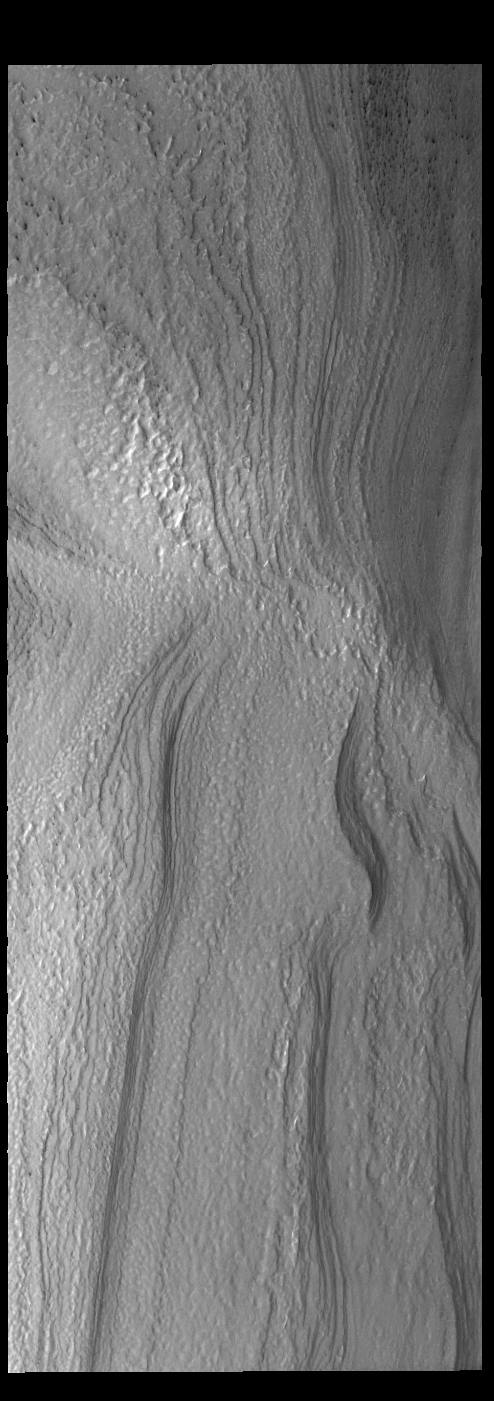

Spring at the South Pole

Today’s VIS image shows part of the south polar cap. The sun has only just risen on the south pole. It is the start of the spring season and everything is still covered in frost. As the frost sublimates (changes from solid to gas) different surface features will become apparent.

Credit: NASA/JPL-Caltech/ASU